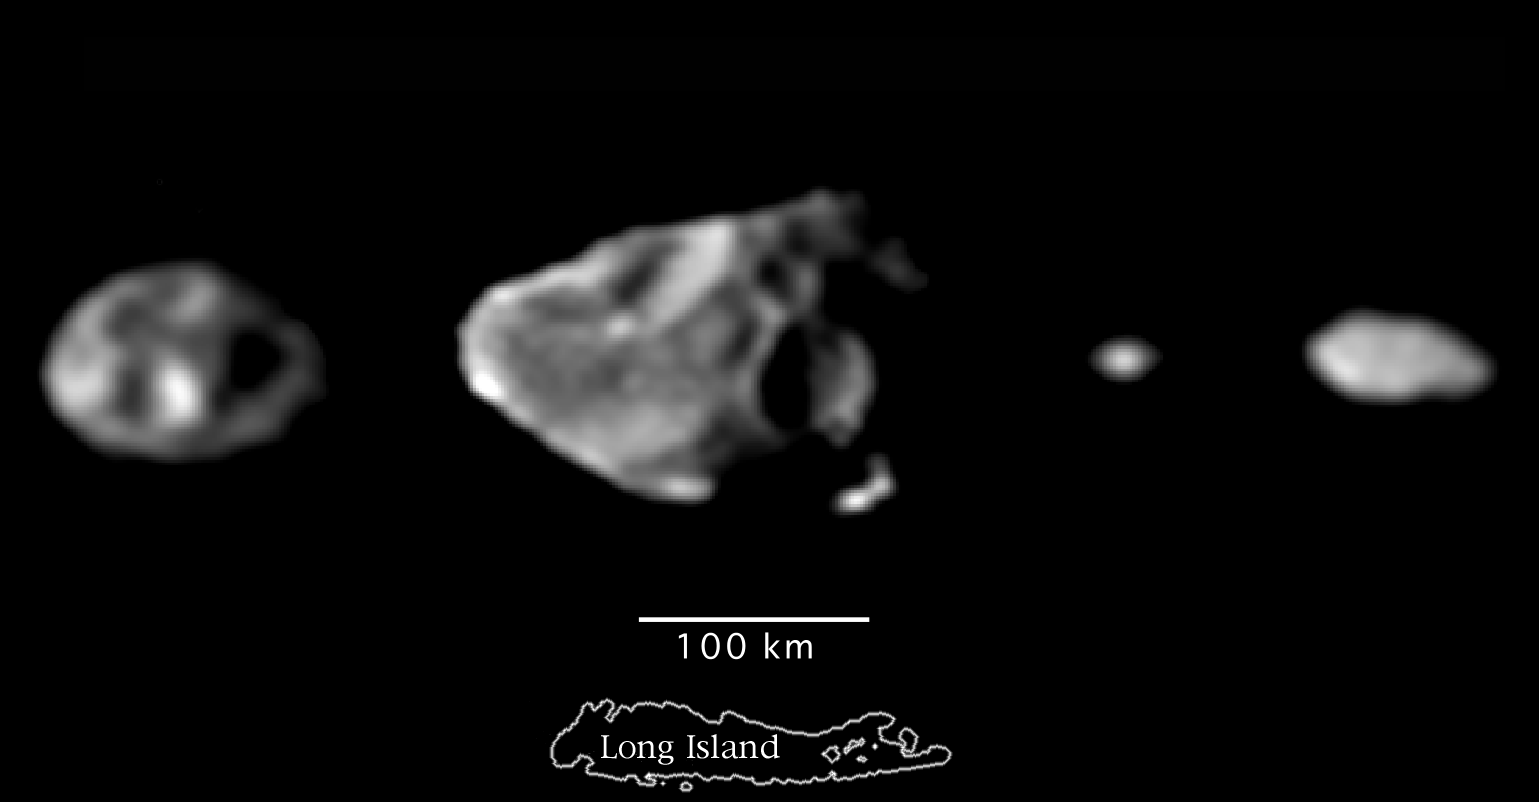

Scale Comparison of the Inner Small Satellites of Jupiter

These are the best images of the small inner satellites of Jupiter taken by the solid state imaging (SSI) system on NASA’s Galileo spacecraft. From left to right and in order of decreasing distance to Jupiter are Thebe, Amalthea, Adrastea, and Metis, shown at the same scale as Long Island which is 190 kilometers long. Since these satellites are so small, their surface gravities are very low: a person weighing 150 pounds on Earth would weigh about 1 pound on Amalthea, and about an ounce on Adrastea. Large craters 35 to 90 kilometers (20 to 55 miles) across which are the result of impacts by fragments asteroid and comet debris are conspicuous on the surface of the larger satellites.

The Jet Propulsion Laboratory, Pasadena, CA manages the Galileo mission for NASA’s Office of Space Science, Washington, DC.

Credit: NASA/JPL/Cornell University